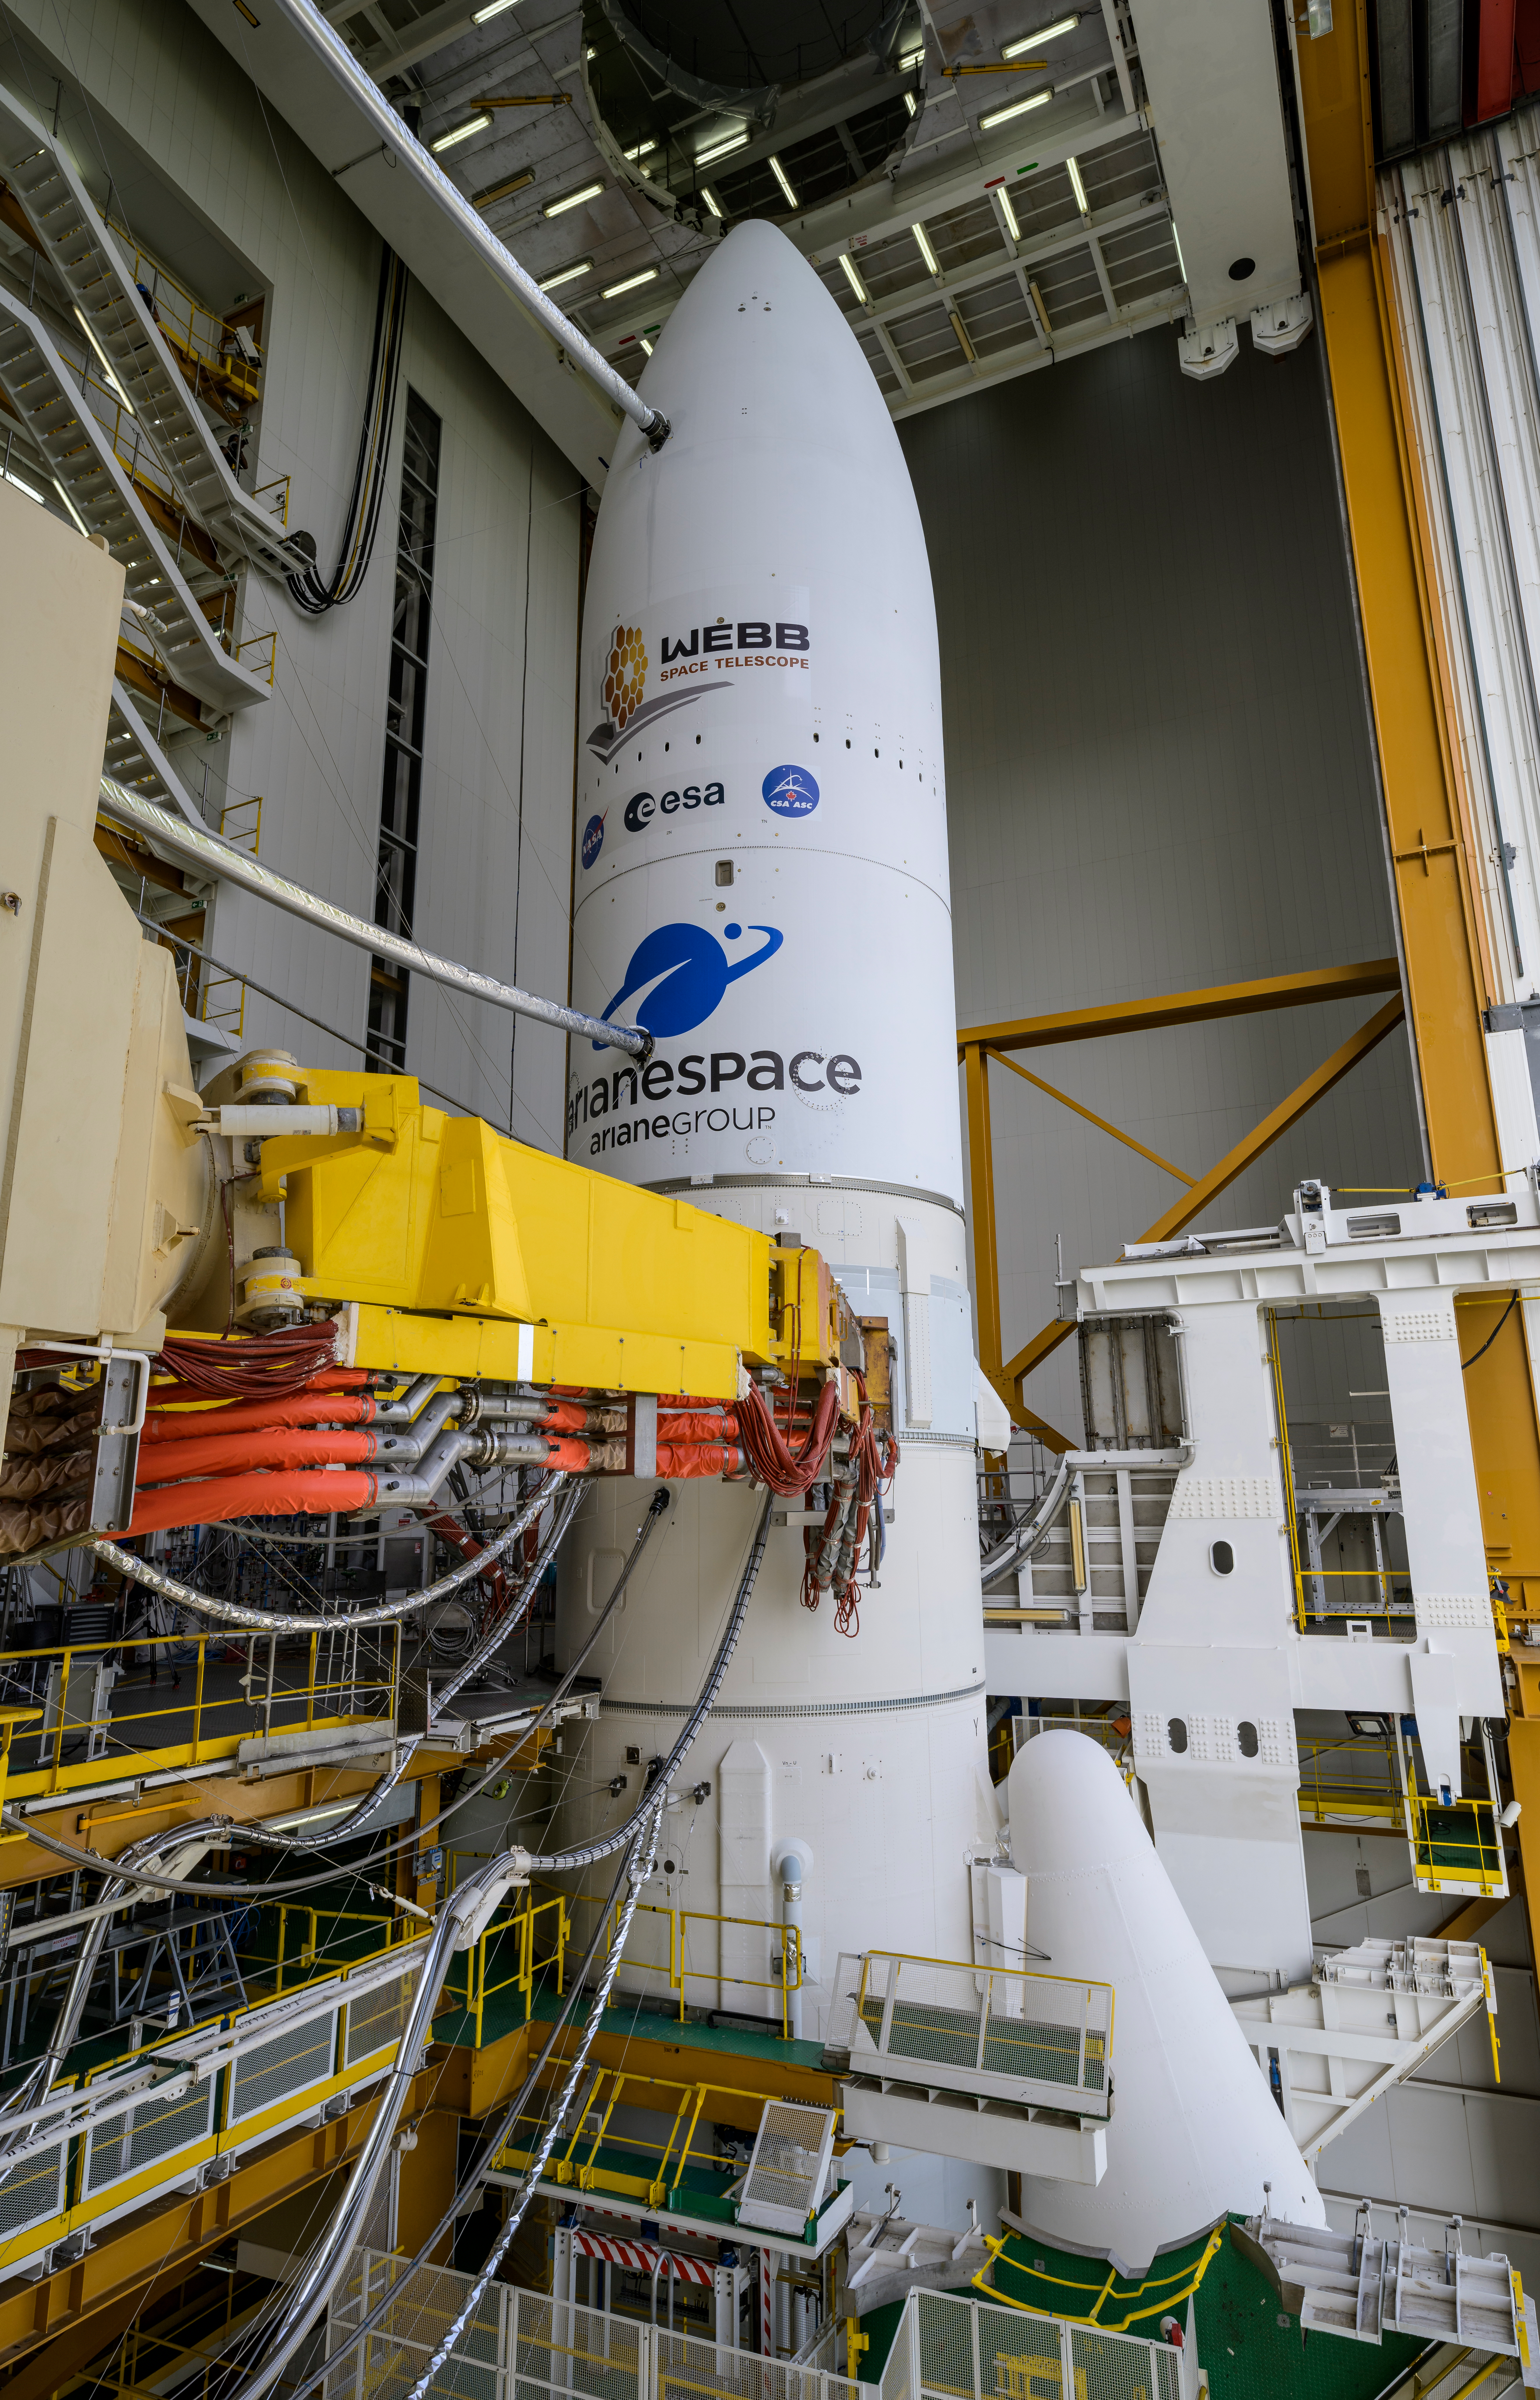

Ariane 5 Rollout with James Webb Space Telescope

Arianespace's Ariane 5 rocket with NASA’s James Webb Space Telescope onboard, is seen ahead of rollout to the launch pad, Thursday, Dec. 23, 2021, at Europe’s Spaceport, the Guiana Space Center in Kourou, French Guiana. The James Webb Space Telescope (sometimes called JWST or Webb) is a large infrared telescope with a 21.3 foot (6.5 meter) primary mirror. The observatory will study every phase of cosmic history—from within our solar system to the most distant observable galaxies in the early universe.

Credit: NASA/Bill Ingalls